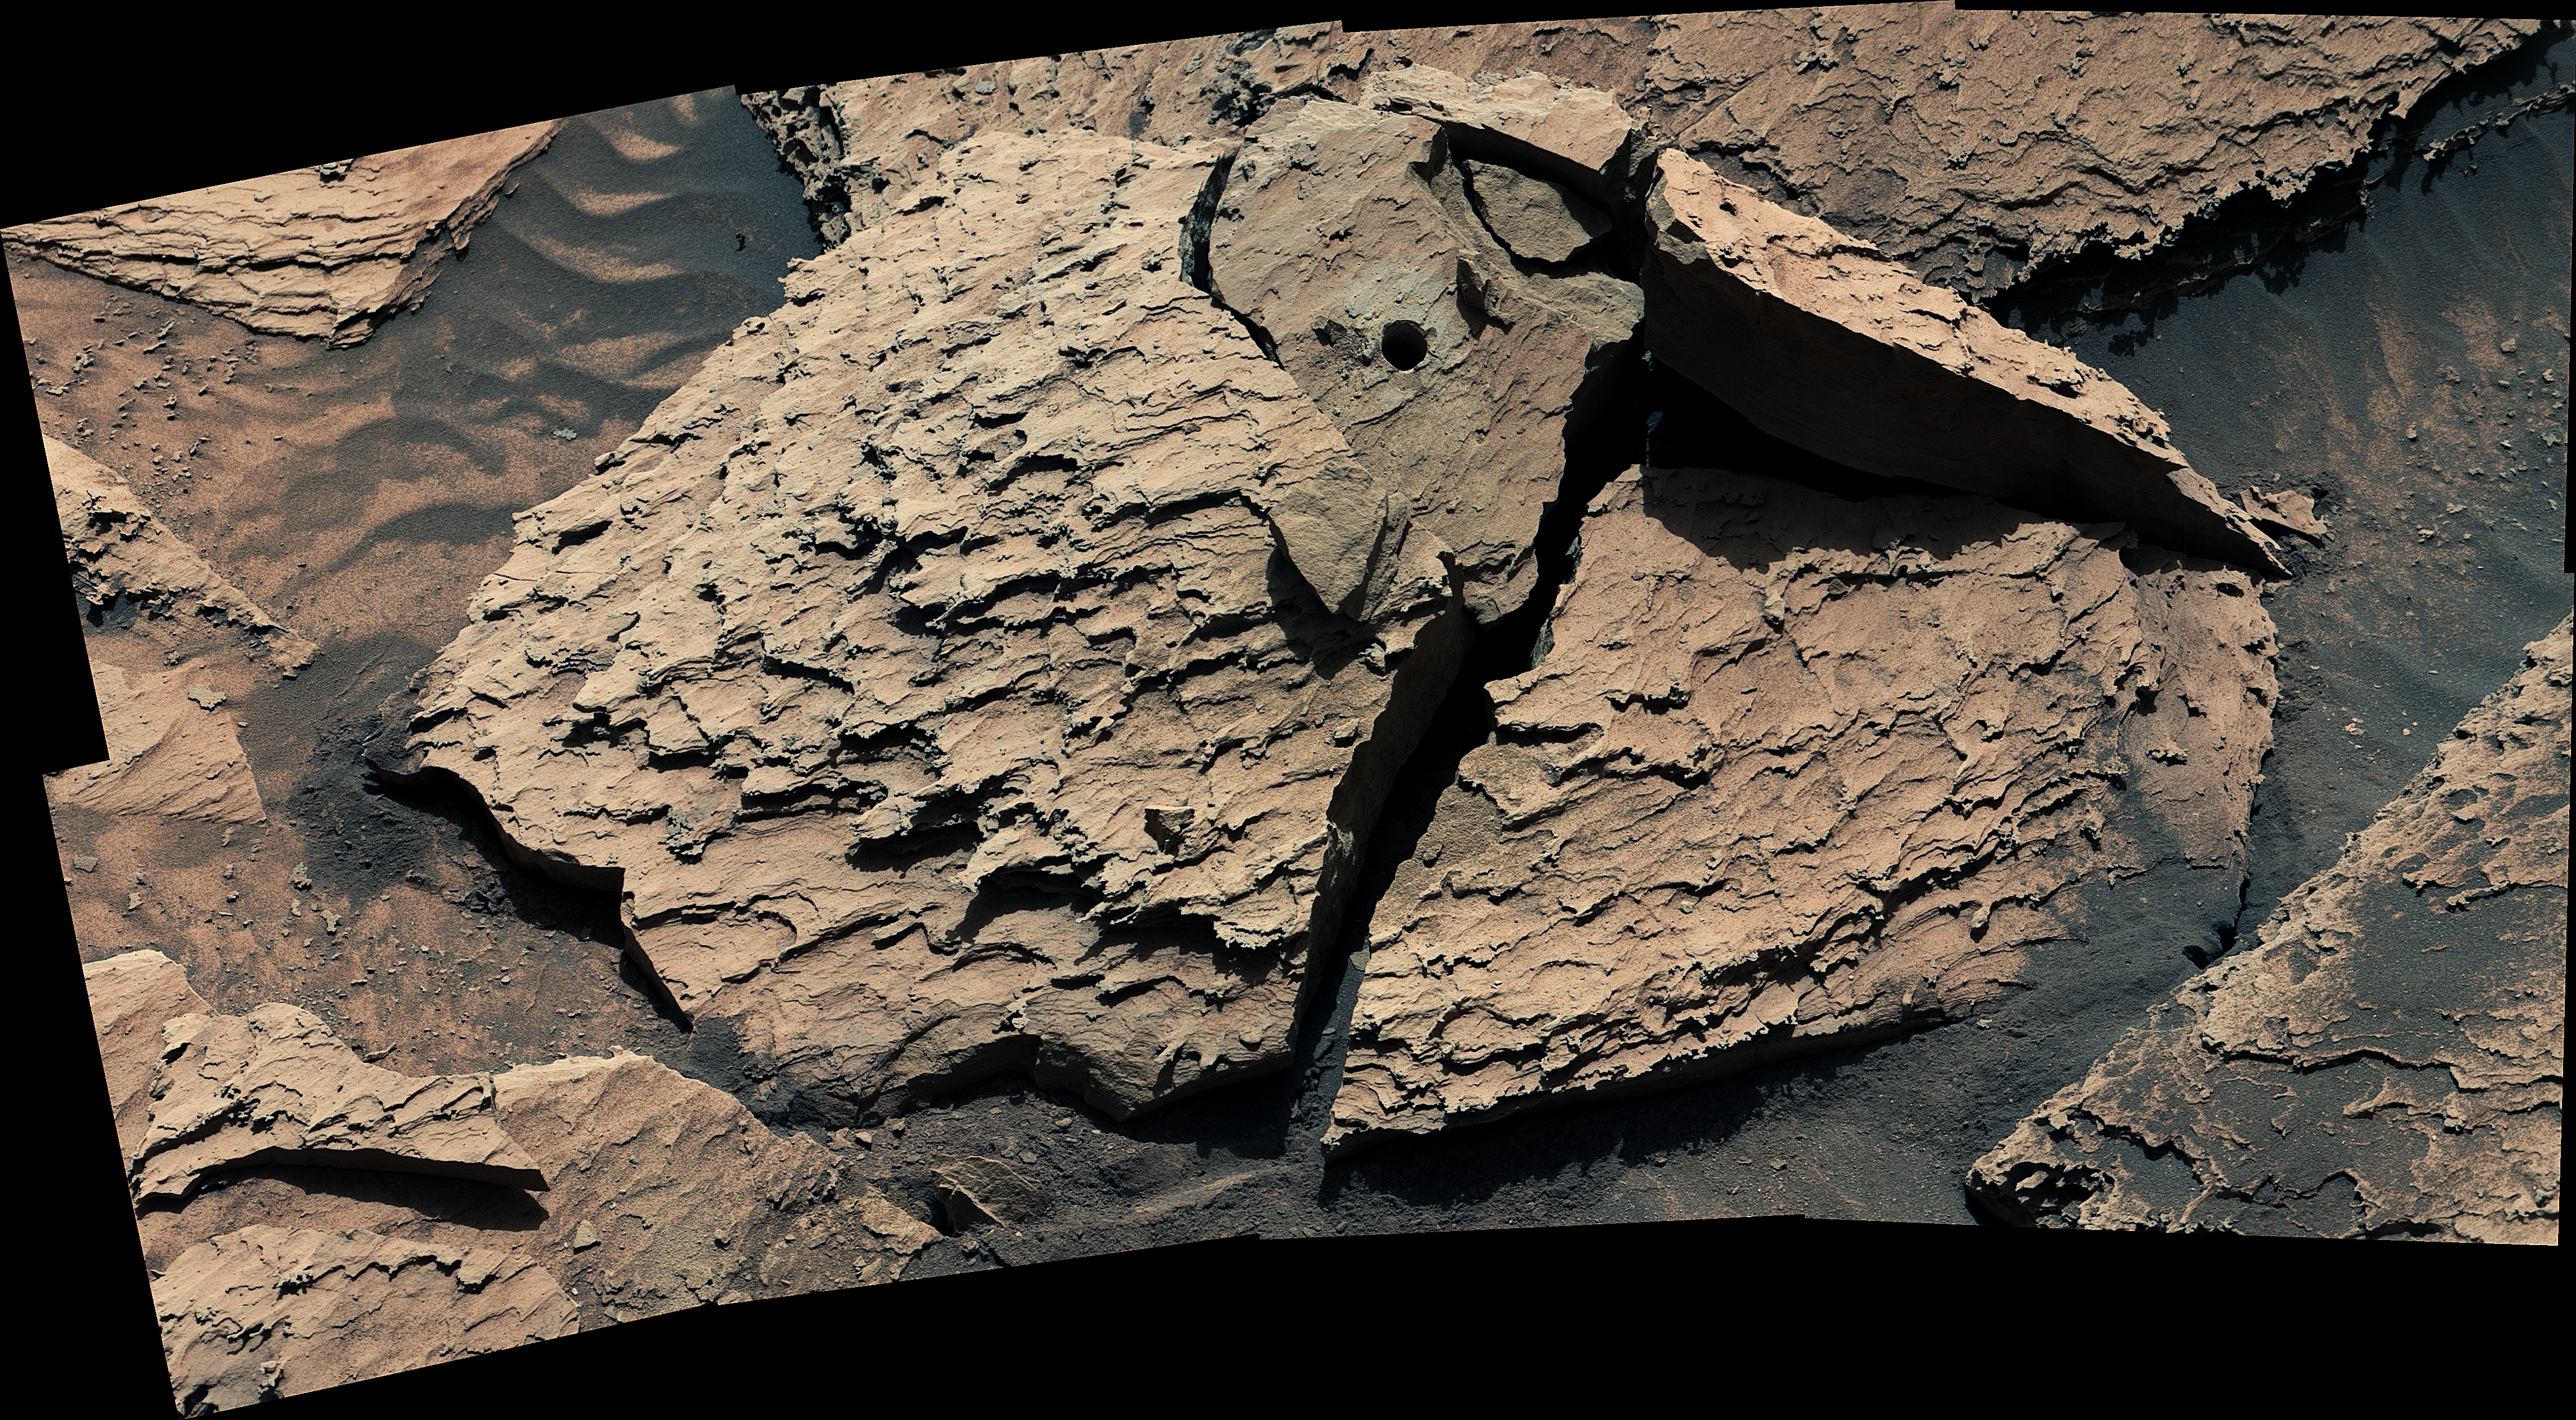

NASA’s Curiosity Takes Close Look at Rock That Got Stuck on Drill

NASA’s Curiosity Mars rover used its Mast Camera, or Mastcam, to capture this view of a rock nicknamed “Atacama” on May 6, 2026, the 4,877th Martian day, or sol, of the mission. The rock had gotten stuck to the drill on the end of Curiosity’s robotic arm on April 25. Engineers spent several days repositioning the arm and vibrating the drill to try and get the rock loose, finally detaching the rock on May 1.

Atacama is estimated to be 1.5 feet in diameter at its base and 6 inches thick. It would weigh roughly 28.6 pounds (13 kilograms) on Earth (and about a third of that on Mars). The circular hole produced by Curiosity’s drill is visible in the rock.

This mosaic is made up of eight images that were stitched together after being sent back to Earth. The color has been approximately white-balanced to resemble how the scene would appear under daytime lighting conditions on Earth.

Curiosity was built by NASA’s Jet Propulsion Laboratory, which is managed by Caltech in Pasadena, California. JPL leads the mission on behalf of NASA’s Science Mission Directorate in Washington as part of NASA’s Mars Exploration Program portfolio. Malin Space Science Systems in San Diego built and operates Mastcam.

Credit: NASA/JPL-Caltech/MSSS